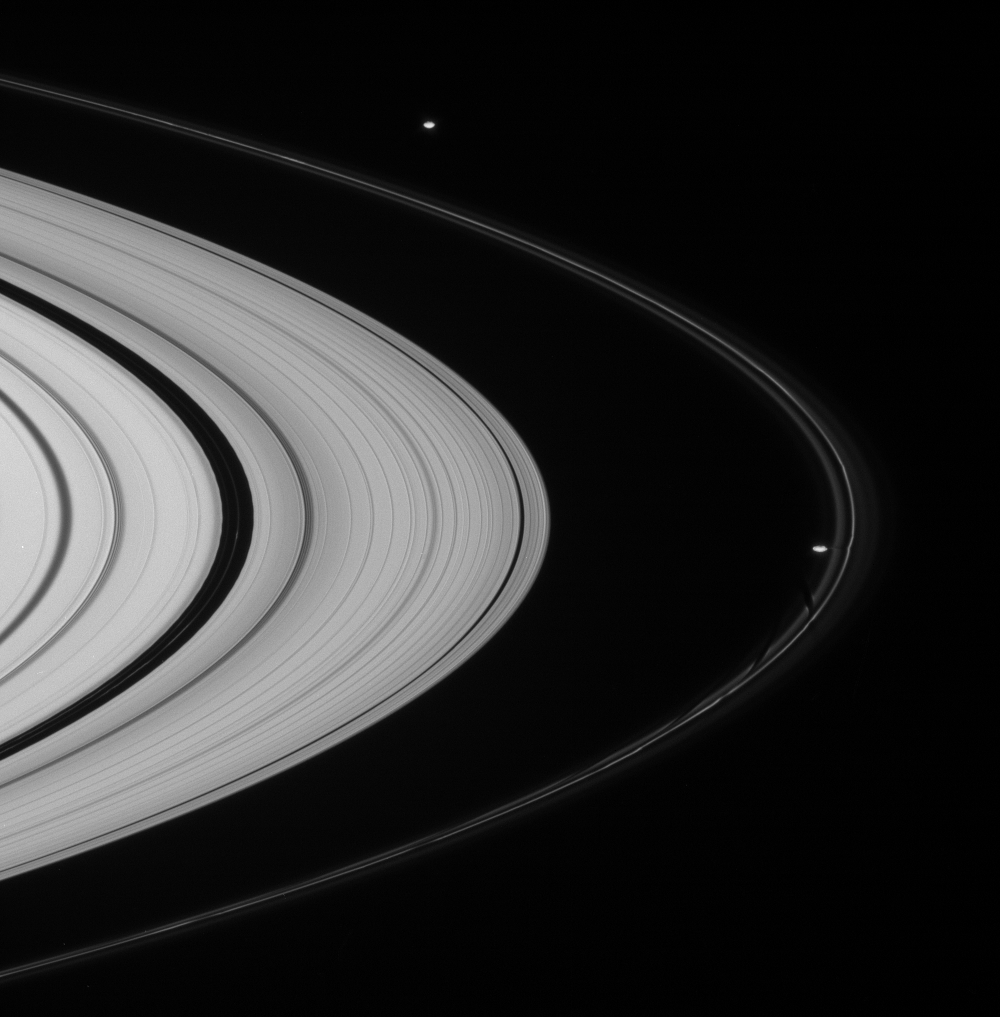

Ring Herders

Both of Saturn’s F-ring shepherd moons are seen in this Cassini spacecraft view, which also features narrow ringlets in the Encke gap at left.

Prometheus (102 kilometers, or 63 miles across) is captured in the act of creating another dark gore in the F ring’s inner edge. Pandora (84 kilometers, or 52 miles across) is farther around the ring’s outer edge at top.

This view looks toward the unilluminated side of the rings from about 5 degrees above the ringplane.

The image was taken in visible blue light with the Cassini spacecraft narrow-angle camera on Dec. 6, 2007. The view was acquired at a distance of approximately 1.7 million kilometers (1.1 million miles) from Saturn. Image scale is about 10 kilometers (6 miles) per pixel on both moons.

The Cassini-Huygens mission is a cooperative project of NASA, the European Space Agency and the Italian Space Agency. The Jet Propulsion Laboratory, a division of the California Institute of Technology in Pasadena, manages the mission for NASA’s Science Mission Directorate, Washington, D.C. The Cassini orbiter and its two onboard cameras were designed, developed and assembled at JPL. The imaging operations center is based at the Space Science Institute in Boulder, Colo.

Credit: NASA/JPL/Space Science Institute